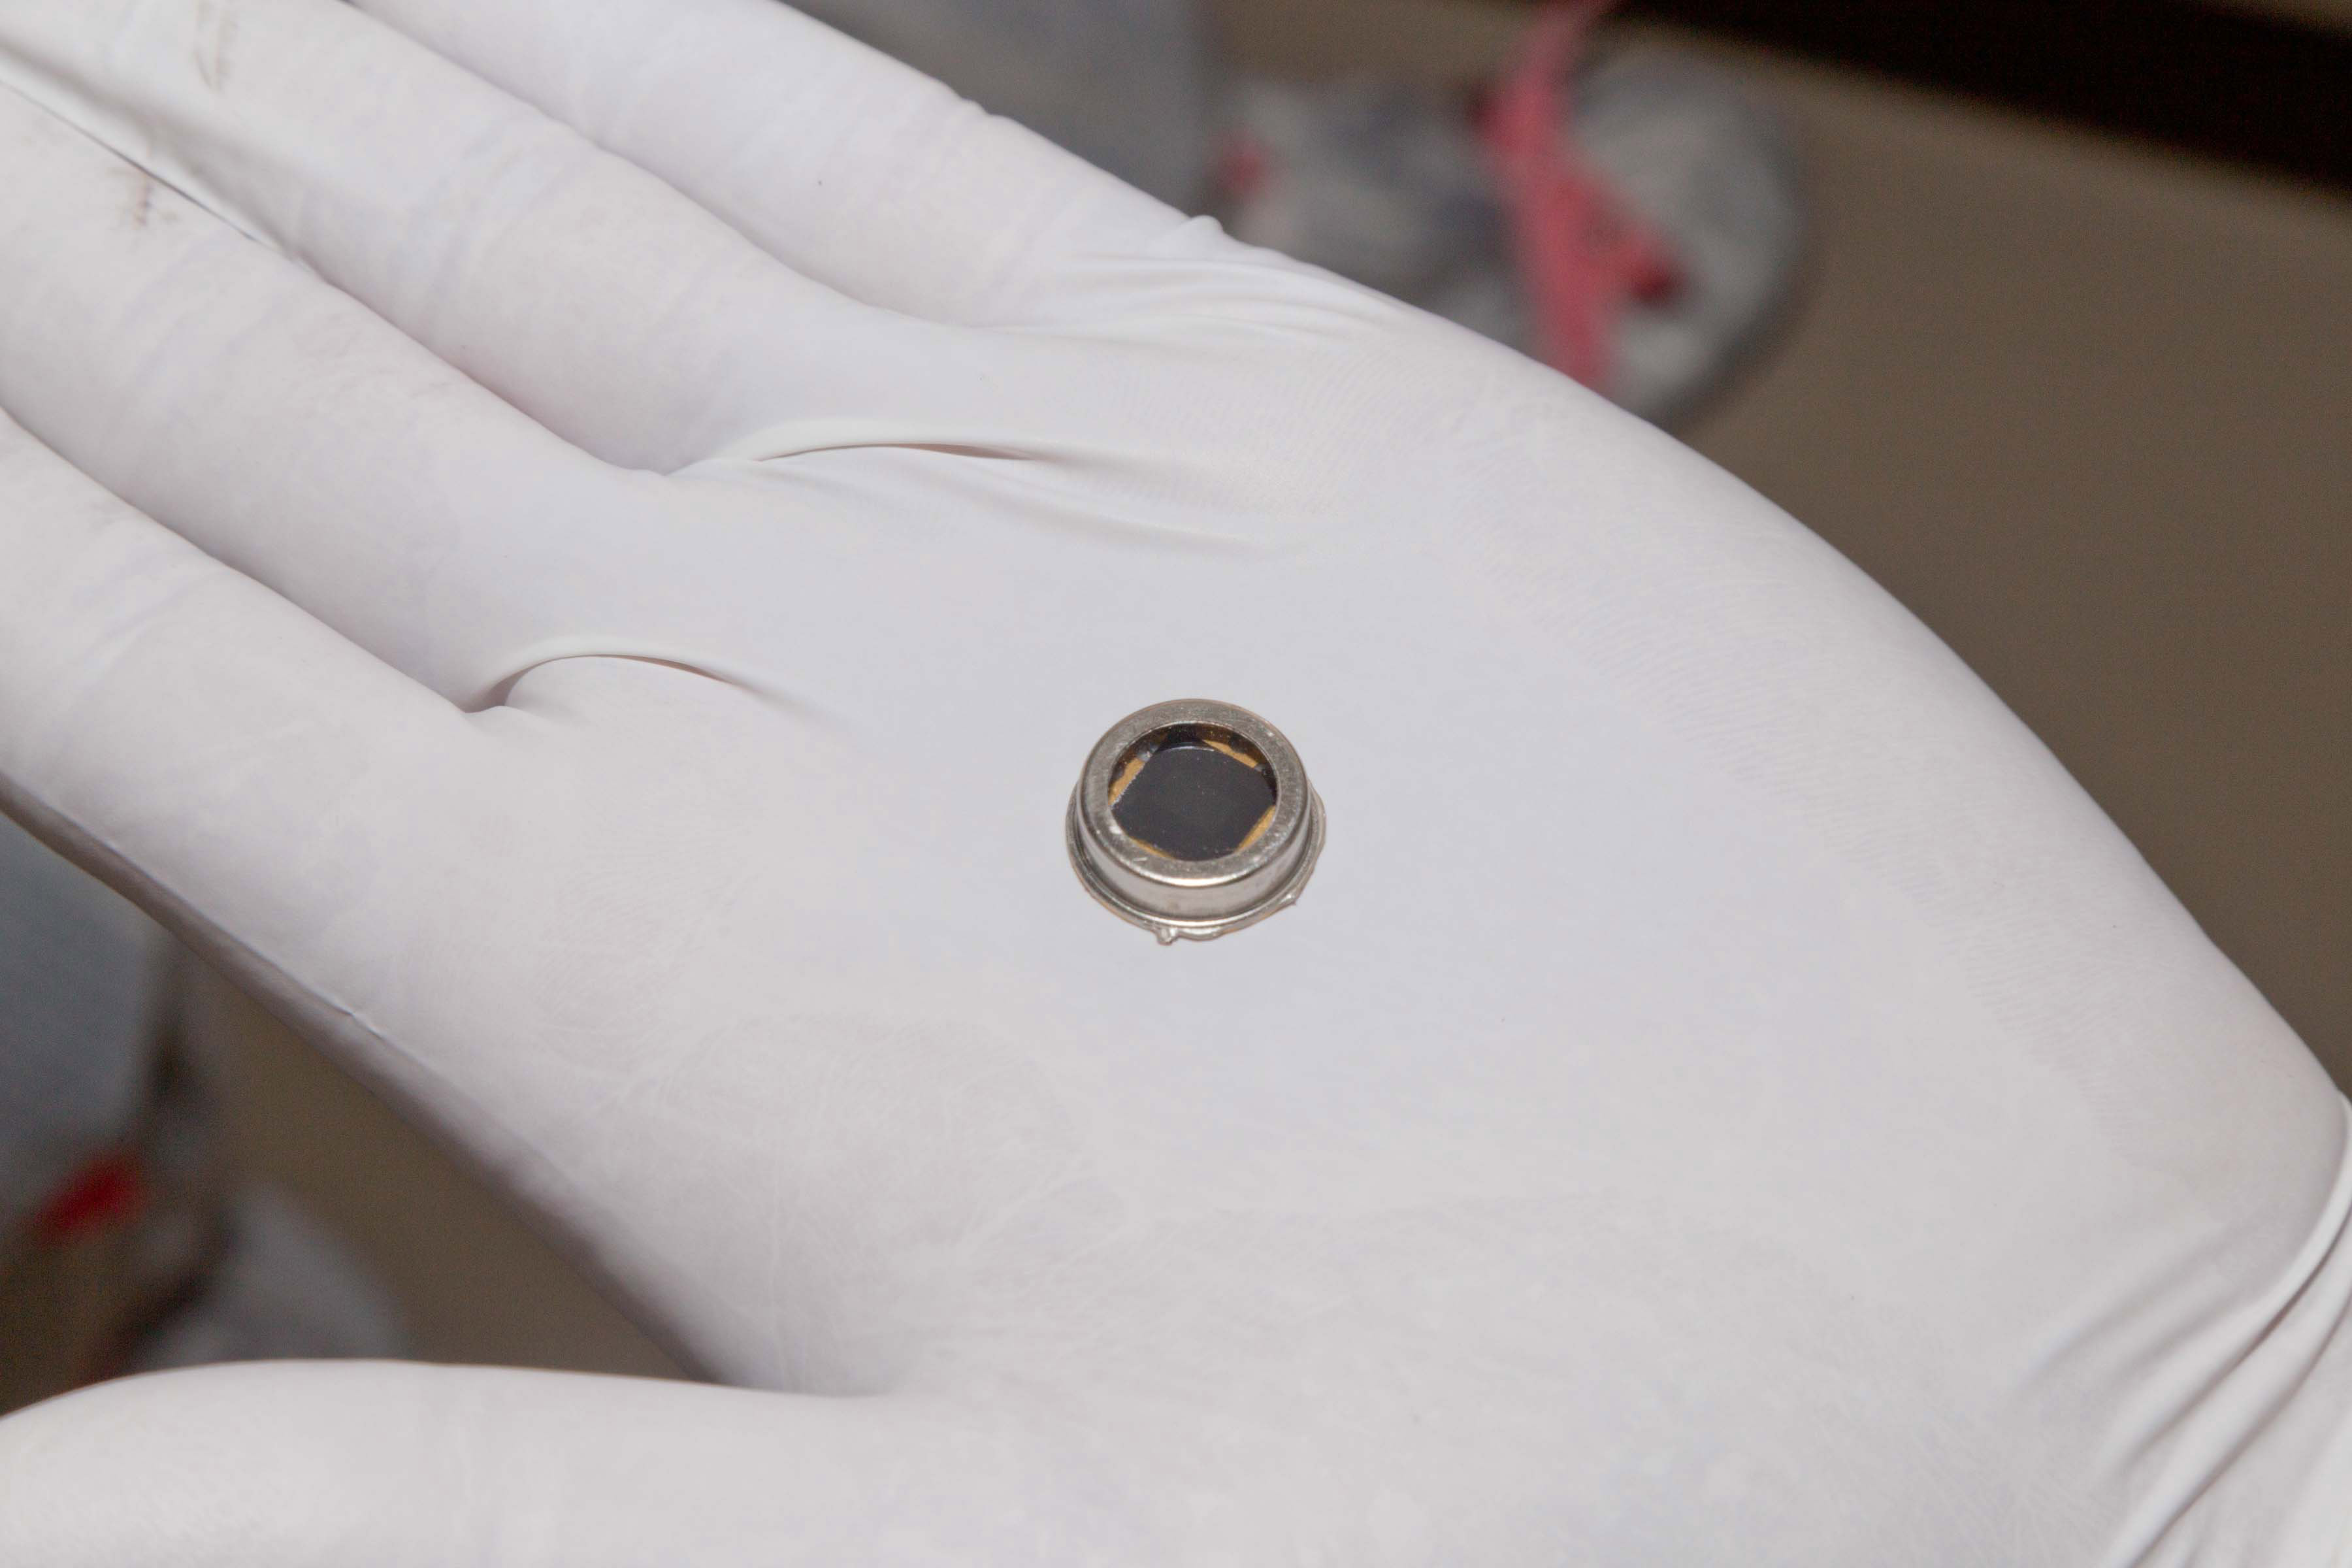

Names-to-Mars Chip for InSight Spacecraft

The dime-size microchip in this close-up image carries 826,923 names that will go to Mars on NASA’s InSight lander. The image was taken in November 2015 inside a clean room at Lockheed Martin Space Systems, Denver, where the lander was built.

InSight, for Interior Exploration using Seismic Investigations, Geodesy and Heat Transport, will launch from Vandenberg Air Force Base, California, in March 2016 and land on Mars on Sept. 28, 2016. This is the first Mars mission dedicated to study the deep interior of Mars. Its findings will advance understanding of the early history of all rocky planets, including Earth.

The chip is affixed to the InSight lander deck and will remain on Mars forever.

Engineers at NASA’s Jet Propulsion Laboratory, Pasadena, California, etched the names onto a silicon wafer or microchip. They used an electron beam machine at JPL that specializes in etching very tiny features (less than 1 micron, or less than one one-thousandth the width of a human hair). They use this machine to make high-precision microdevices in JPL’s Microdevices Laboratory.

This technique was also used to write millions of names that were transported on Mars rovers and Orion’s first test flight.

The InSight Project is managed by JPL, a division of the California Institute of Technology in Pasadena, for the NASA Science Mission Directorate, Washington. InSight is part of NASA’s Discovery Program, which is managed by NASA’s Marshall Space Flight Center in Huntsville, Alabama.

Credit: NASA/JPL-Caltech/Lockheed Martin